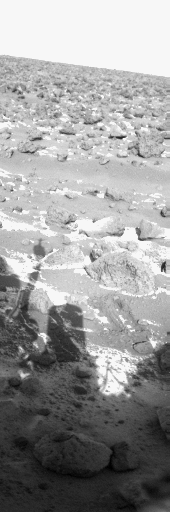

Frost on Utopia Planitia

This Viking Lander 2 picture from Utopia Planitia shows the first clear indication of frost accumulation on the Martian surface seen by lander cameras. The picture, looking due north, was obtained with a blue filter at 12:59 p.m. local lander time, Sept. 13, 1977. The season is late winter. Frost appears as a white accumulation around the bottom of rocks, in a trench dug by the lander sampler arm, and in scattered patches on the darker surface. The shadow of the lander, including the camera (center) and the meteorology boom (left), appears in foreground. As the sun moves, the shadow is moving from left to right, exposing areas covered by frost and previously protected from the sun by the lander shadow. (Another image taken one-half hour later suggests the frost patches have become smaller.) Apparently frost, formed during the Martian night, at least partially disappears during the warmer daytime. The composition of the frost, whether carbon dioxide or water or a mixture of the two (CO2 clathrate), is not known. Measurements from the meteorology instrument indicate minimum nighttime temperatures of 160 Kelvin (-171 Fahrenheit). At the time the image was taken, the temperature had risen to 175 Kelvin (-144 Fahrenheit). The atmospheric pressure was 8.835 millibars. This combination of pressure and temperature are inconsistent with carbon dioxide frost formation, but plausible near-surface mechanisms might have resulted in conditions favorable for CO2 frost formation. Viking orbiter thermal mapping and water vapor instruments indicate temperatures might have been slightly lower than measured by the lander, suggesting that the frost is more likely CO2 than H20. A remote, but possible, explanation is that the material is an extremely bright dust deposit. Color images to be taken will be able to discount this interpretation. The mechanism for frost deposition is unknown. Possibilities include formation directly on the surface, precipitation as snow, or material blown to the area around the lander from colder regions.

Credit: NASA/JPL